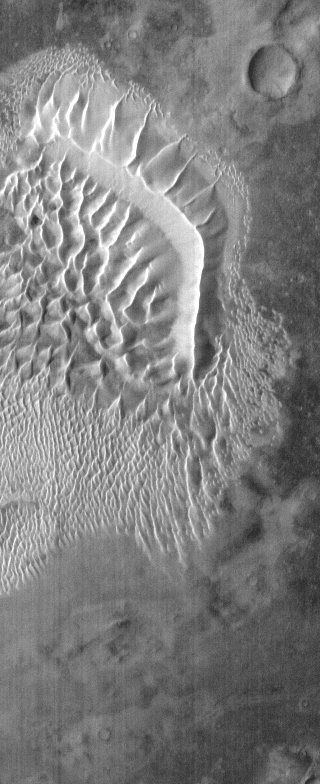

Russell Crater – IR

This infrared image shows the main dune field on the floor of Russell Crater. The dunes are bright in this daytime image because they are warm. The sand material is dark.

Image information: IR instrument. Latitude -54.6N, Longitude 13.0E. 96 meter/pixel resolution.

Please see the THEMIS Data Citation Note for details on crediting THEMIS images.

Note: this THEMIS visual image has not been radiometrically nor geometrically calibrated for this preliminary release. An empirical correction has been performed to remove instrumental effects. A linear shift has been applied in the cross-track and down-track direction to approximate spacecraft and planetary motion. Fully calibrated and geometrically projected images will be released through the Planetary Data System in accordance with Project policies at a later time.

NASA’s Jet Propulsion Laboratory manages the 2001 Mars Odyssey mission for NASA’s Office of Space Science, Washington, D.C. The Thermal Emission Imaging System (THEMIS) was developed by Arizona State University, Tempe, in collaboration with Raytheon Santa Barbara Remote Sensing. The THEMIS investigation is led by Dr. Philip Christensen at Arizona State University. Lockheed Martin Astronautics, Denver, is the prime contractor for the Odyssey project, and developed and built the orbiter. Mission operations are conducted jointly from Lockheed Martin and from JPL, a division of the California Institute of Technology in Pasadena.

Credit: NASA/JPL/ASU